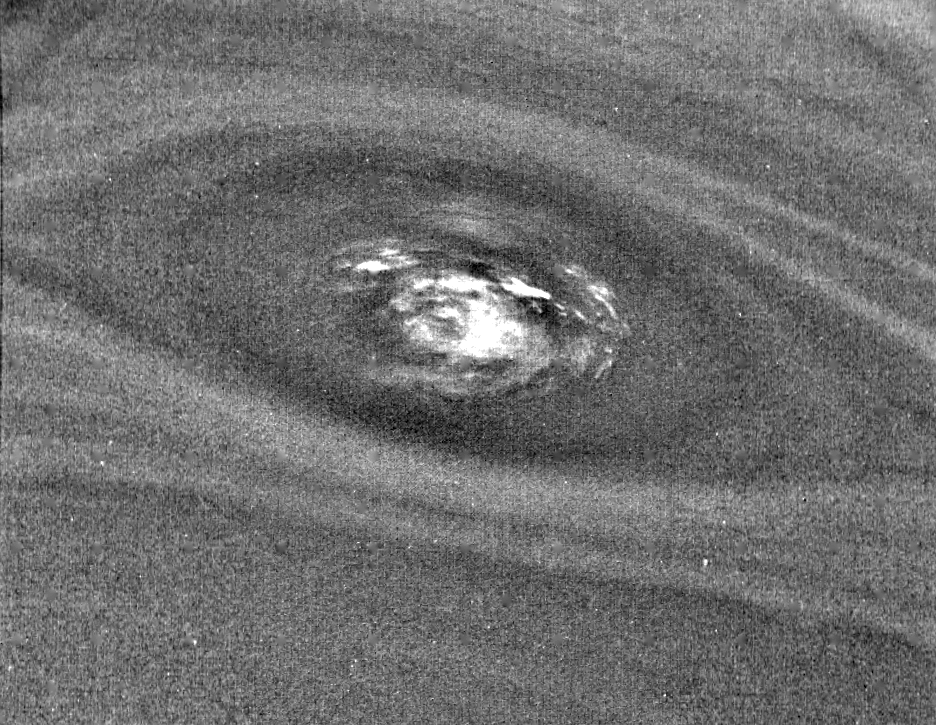

Neptune’s Small Dark Spot (D2)

This bulls-eye view of Neptune’s small dark spot (D2) was obtained by Voyager 2’s narrow-angle camera. Banding surrounding the feature indicates unseen strong winds, while structures within the bright spot suggest both active upwelling of clouds and rotation about the center. A rotation rate has not yet been measured, but the V-shaped structure near the right edge of the bright area indicates that the spot rotates clockwise. Unlike the Great Red Spot on Jupiter, which rotates counterclockwise, if the D2 spot on Neptune rotates clockwise, the material will be descending in the dark oval region. The fact that infrared data will yield temperature information about the region above the clouds makes this observation especially valuable. The Voyager Mission is conducted by JPL for NASA’s Office of Space Science and Applications.

Credit: NASA/JPL